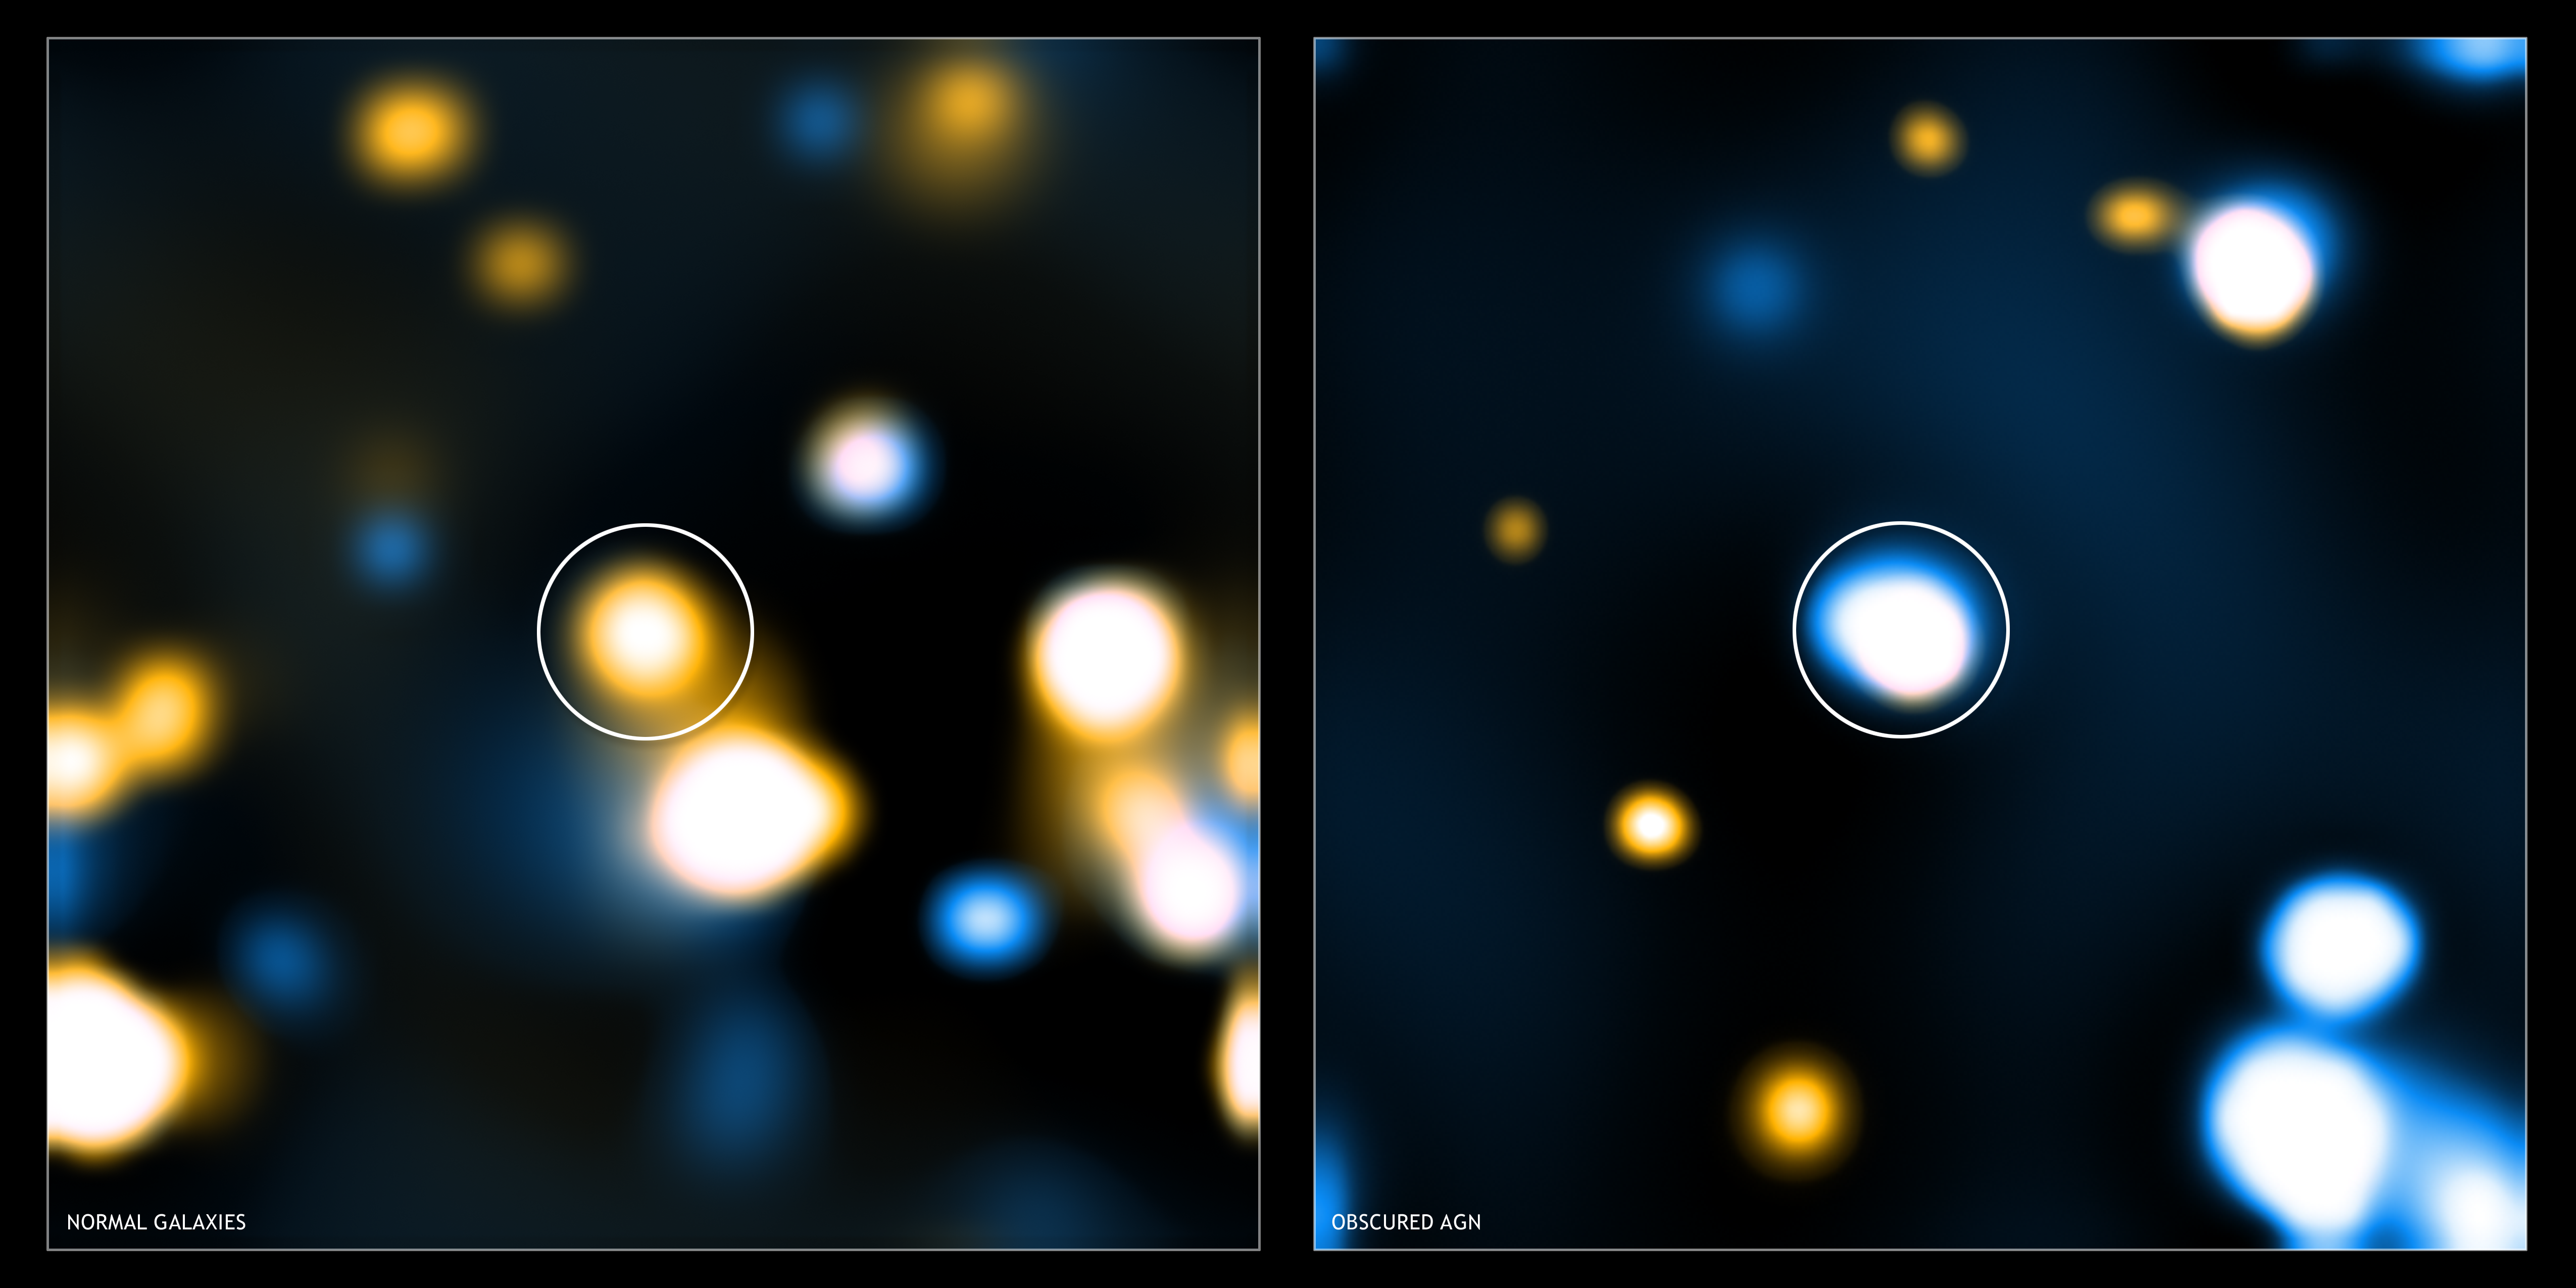

Stacks of Light

These two images show “stacked” Chandra images for two different classes of distant, massive galaxy detected with Spitzer. Image stacking is a procedure used to detect emission from objects that is too faint to be detected in single images. To enhance the signal, images of these faint objects are stacked on top of one another.

In both images, low-energy X-rays are shown in orange and high-energy X-rays in blue, and the stacked object is in the center of the image (the other sources beyond the center of the image are X-ray sources that were directly detected and are not part of the source stacking). On the left is a stacked Chandra image of the “normal” galaxies seen with Spitzer. The infrared emission for these young, massive galaxies is consistent with expectations for star formation. The Chandra image shows mainly low-energy X-ray emission at the center as expected. On the right, is a stacked Chandra image for galaxies with infrared emission exceeding the levels likely to be caused by star formation. These galaxies contain active galactic nuclei, or quasars, in their centers. These are luminous objects powered by the rapid growth of supermassive black holes. The obscured quasars show much higher levels of high-energy X-ray emission because the less energetic X-rays are mostly absorbed by gas.

Credit: NASA/CXC